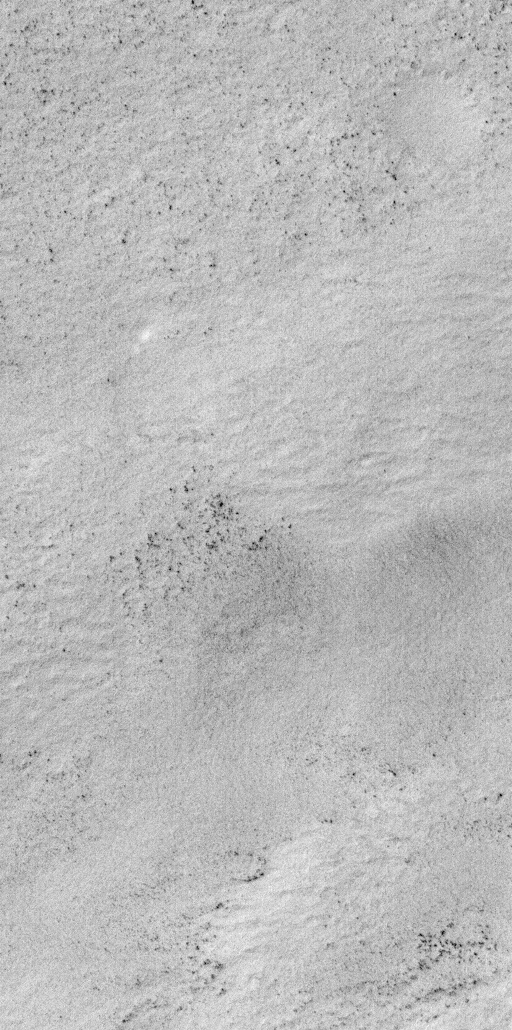

Winter Frosts of the Retreating South Polar Cap

July 1999–Spring is rapidly approaching for the martian southern hemisphere. Over the past month, much of the high southern latitudes of Mars have emerged from nearly 5 months of wintertime darkness, revealing a bright, frost-covered surface that presently extends from about 57°S to the south pole. Frosts at this time of year can consist of both frozen carbon dioxide (“dry ice”) and frozen water. The above images are interpreted to show surfaces covered by water frost, because the temperature of the surface at the time the images were acquired was about -184°F or -120°C (visit the Thermal Emission Spectrometer to see an example of their data). This temperature is above the freezing point of carbon dioxide (around -200°F = -130°C).

The pair of Mars Global Surveyor Mars Orbiter Camera (MOC) images presented here show a snow-covered surface located on Malea Planum, south of the giant Hellas impact basin. These pictures were taken simultaneously on July 18, 1999. The first image (left) is a MOC red camera wide angle context view showing the location of the higher-resolution narrow angle camera view (right). The white box in the context image indicates the location of the high-resolution view. Small black dots in the narrow angle image (right) are boulders and other surfaces from which the snow has been defrosted. The large crater in the wide angle (left) image is about 36 km (22 mi.) across. The narrow angle (right) image covers an area 3 km (1.9 mi) wide at a resolution of 3 meters (10 feet) per pixel. Illumination in each image is from the upper left.

Malin Space Science Systems and the California Institute of Technology built the MOC using spare hardware from the Mars Observer mission. MSSS operates the camera from its facilities in San Diego, CA. The Jet Propulsion Laboratory’s Mars Surveyor Operations Project operates the Mars Global Surveyor spacecraft with its industrial partner, Lockheed Martin Astronautics, from facilities in Pasadena, CA and Denver, CO.

Credit: NASA/JPL/MSSS